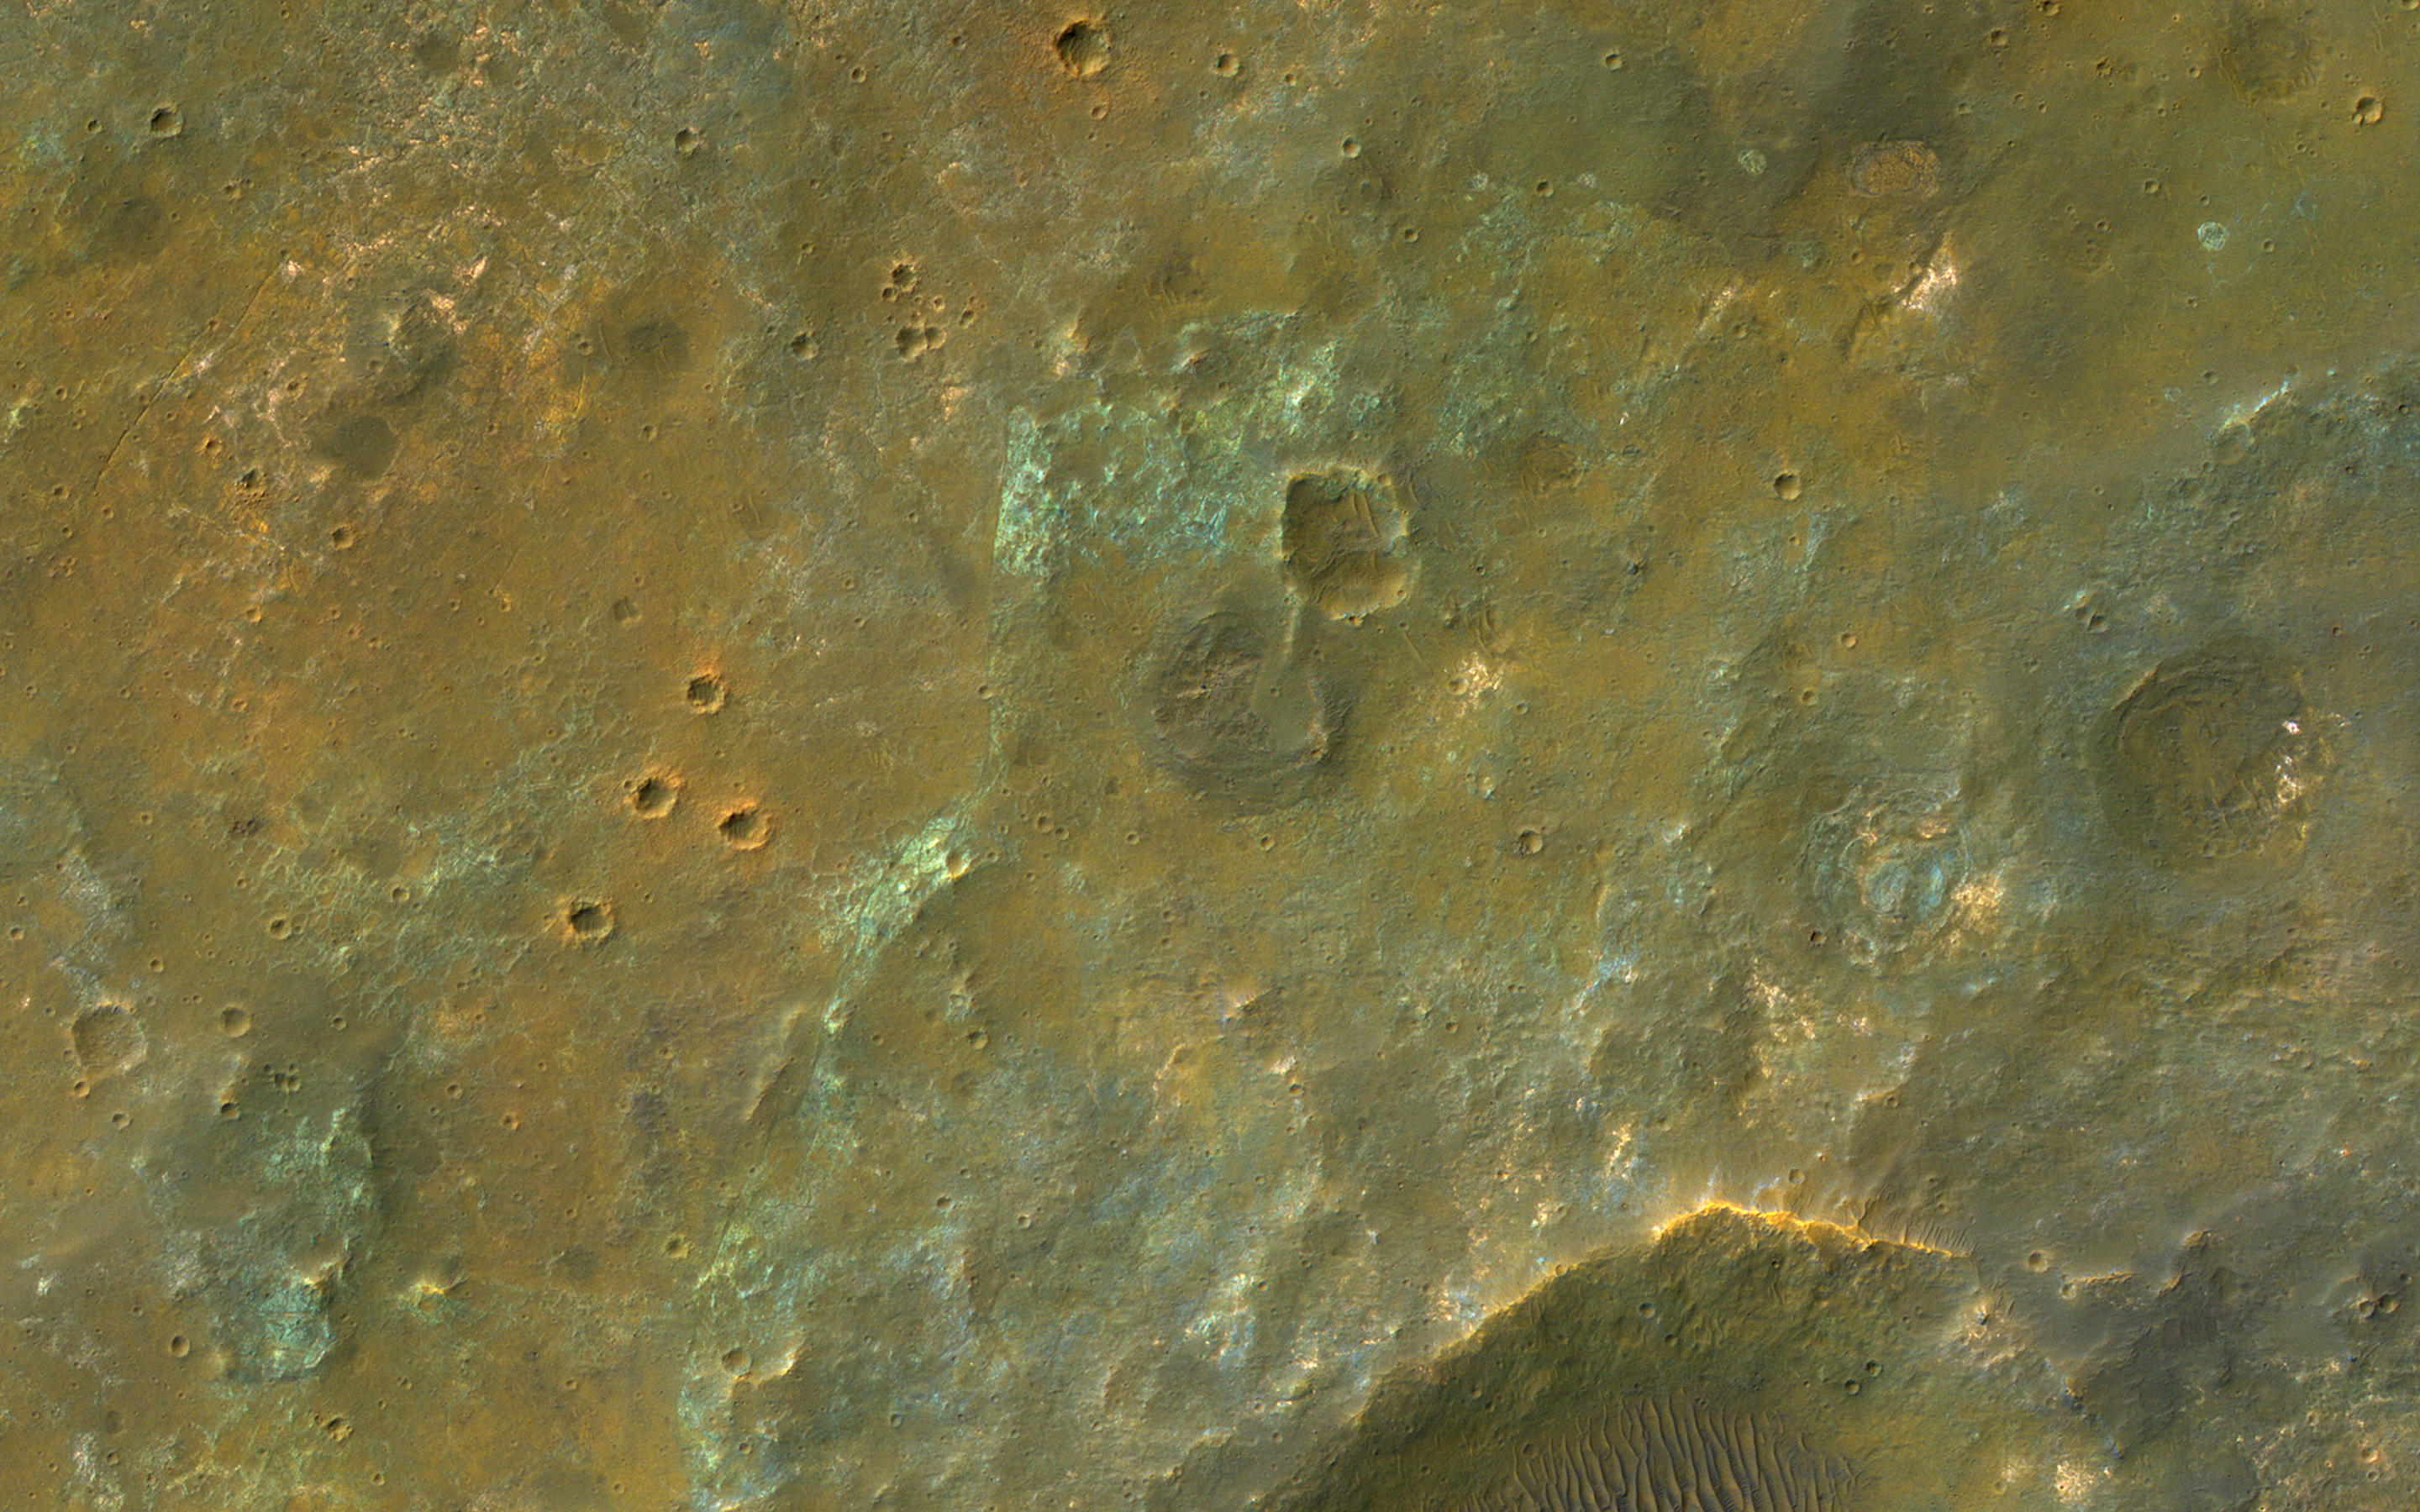

Colorful Plains South of Coprates Chasma

This image covers the high plains about 25 kilometers (15 miles) south of Coprates Chasma, near the eastern end of the Valles Marineris canyon system. Here, the CRISM instrument on MRO has detected clay minerals, which imply substantial water-rock interactions in the past. These minerals often have a reddish- to yellow appearance in HiRISE images.

In this observation, the minerals appear concentrated along the boundaries of polygons up to 10 meters across. Perhaps the water-rock interactions at this site were most extensive within a network of pre-existing fractures dissecting the bedrock.

Rough, blue-to-purplish material appears to overlie the polygonal fractures in portions of the image. We also see lighter blue-to-green materials. While CRISM can provide a time constraint to the compositions of these varied materials, HiRISE shows us how they relate to each other and how such a colorful scene could have been assembled over geologic time.

The map is projected here at a scale of 50 centimeters (19.7 inches) per pixel. (The original image scale is 51.1 centimeters [20.1 inches] per pixel [with 2 x 2 binning]; objects on the order of 153 centimeters [60.2 inches] across are resolved.) North is up.

The University of Arizona, in Tucson, operates HiRISE, which was built by Ball Aerospace & Technologies Corp., in Boulder, Colorado. NASA’s Jet Propulsion Laboratory, a division of Caltech in Pasadena, California, manages the Mars Reconnaissance Orbiter Project for NASA’s Science Mission Directorate, Washington.

Credit: NASA/JPL-Caltech/University of Arizona